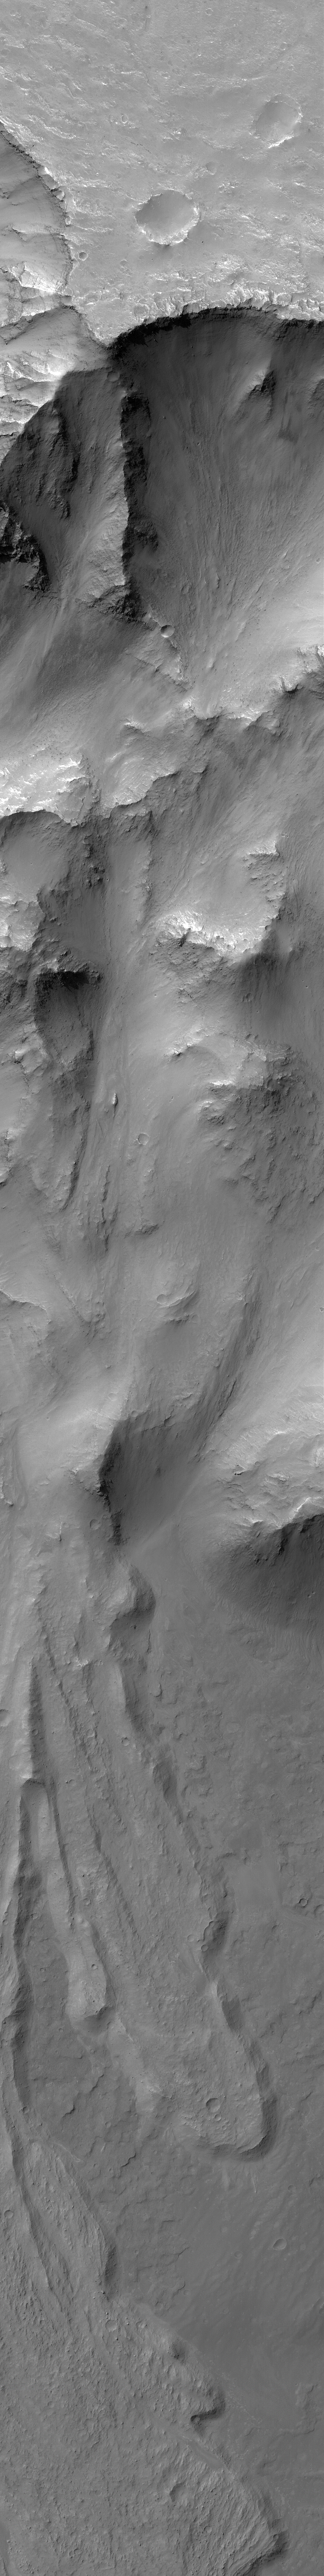

Landslide in Coprates

This Mars Global Surveyor (MGS) Mars Orbiter Camera (MOC) image shows part of a large landslide complex off the north wall of Coprates Chasma in the Valles Marineris trough complex. The wall of Coprates Chasma occupies much of the upper and middle portions of the image; the landslide lobes are on the trough floor in the bottom half of the image. Large boulders the size of houses can be seen on these landslide surfaces. This image is locatednear 13.9°S, 56.7°W. The picture covers an area about 3 km (1.9 mi) wide. Sunlight illuminates the scene from the upper left.

Credit: NASA/JPL/Malin Space Science Systems